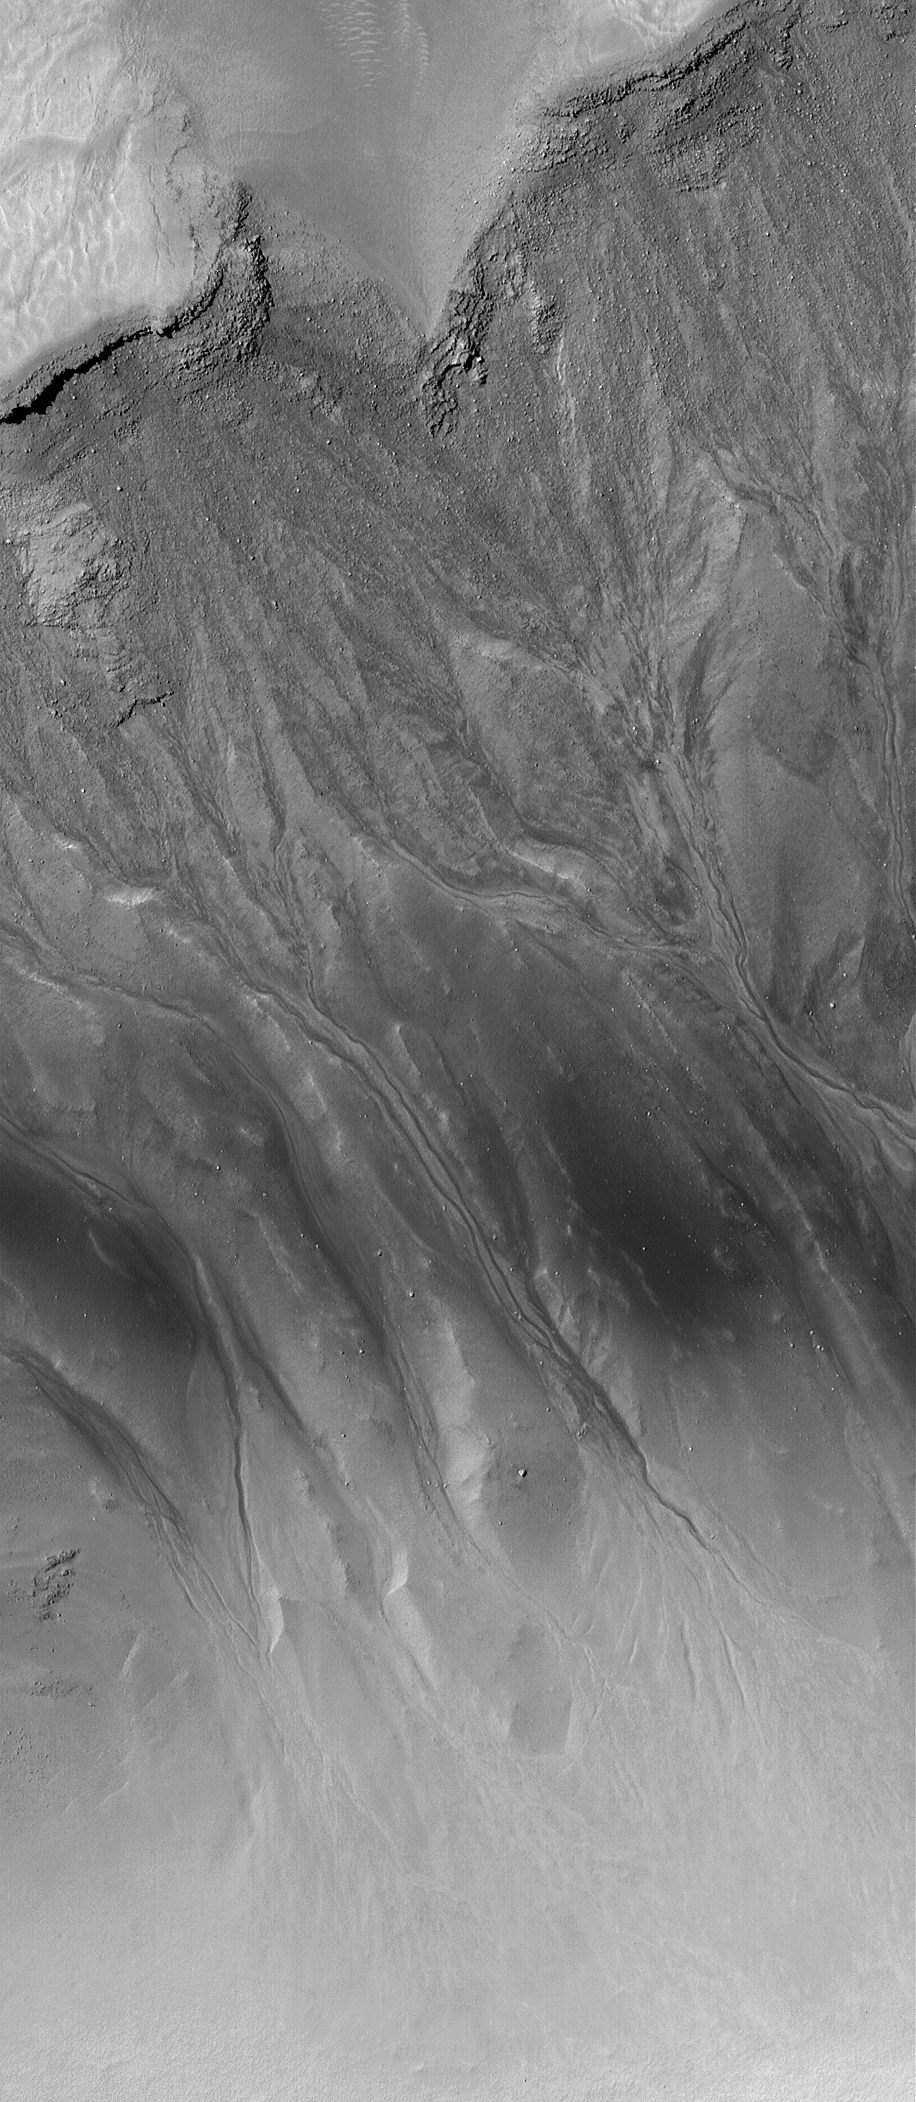

Noachis Pit Crater Gullies

13 December 2004
This Mars Global Surveyor (MGS) Mars Orbiter Camera (MOC) image shows fine details among mid-latitude gullies formed on the walls of a large pit within a filled meteor impact crater in the Noachis Terra region of Mars. Like the gullies originally described in June 2000, these may have formed by the seepage of groundwater. Other scientists have speculated that, elsewhere on Mars, similar gullies might form by melting of ice or snow, by liquid or gaseous carbon dioxide, or dry mass movement (landsliding) processes. The many fine tributaries in the Noachis pit crater area shown here lend support to the hypothesis that a liquid with the physical properties of water was involved. This image is located near 47.8°S, 354.9°W, and covers an area approximately 3 km (1.9 mi) wide. The scene is illuminated by sunlight from the upper left.

Credit: NASA/JPL/Malin Space Science Systems